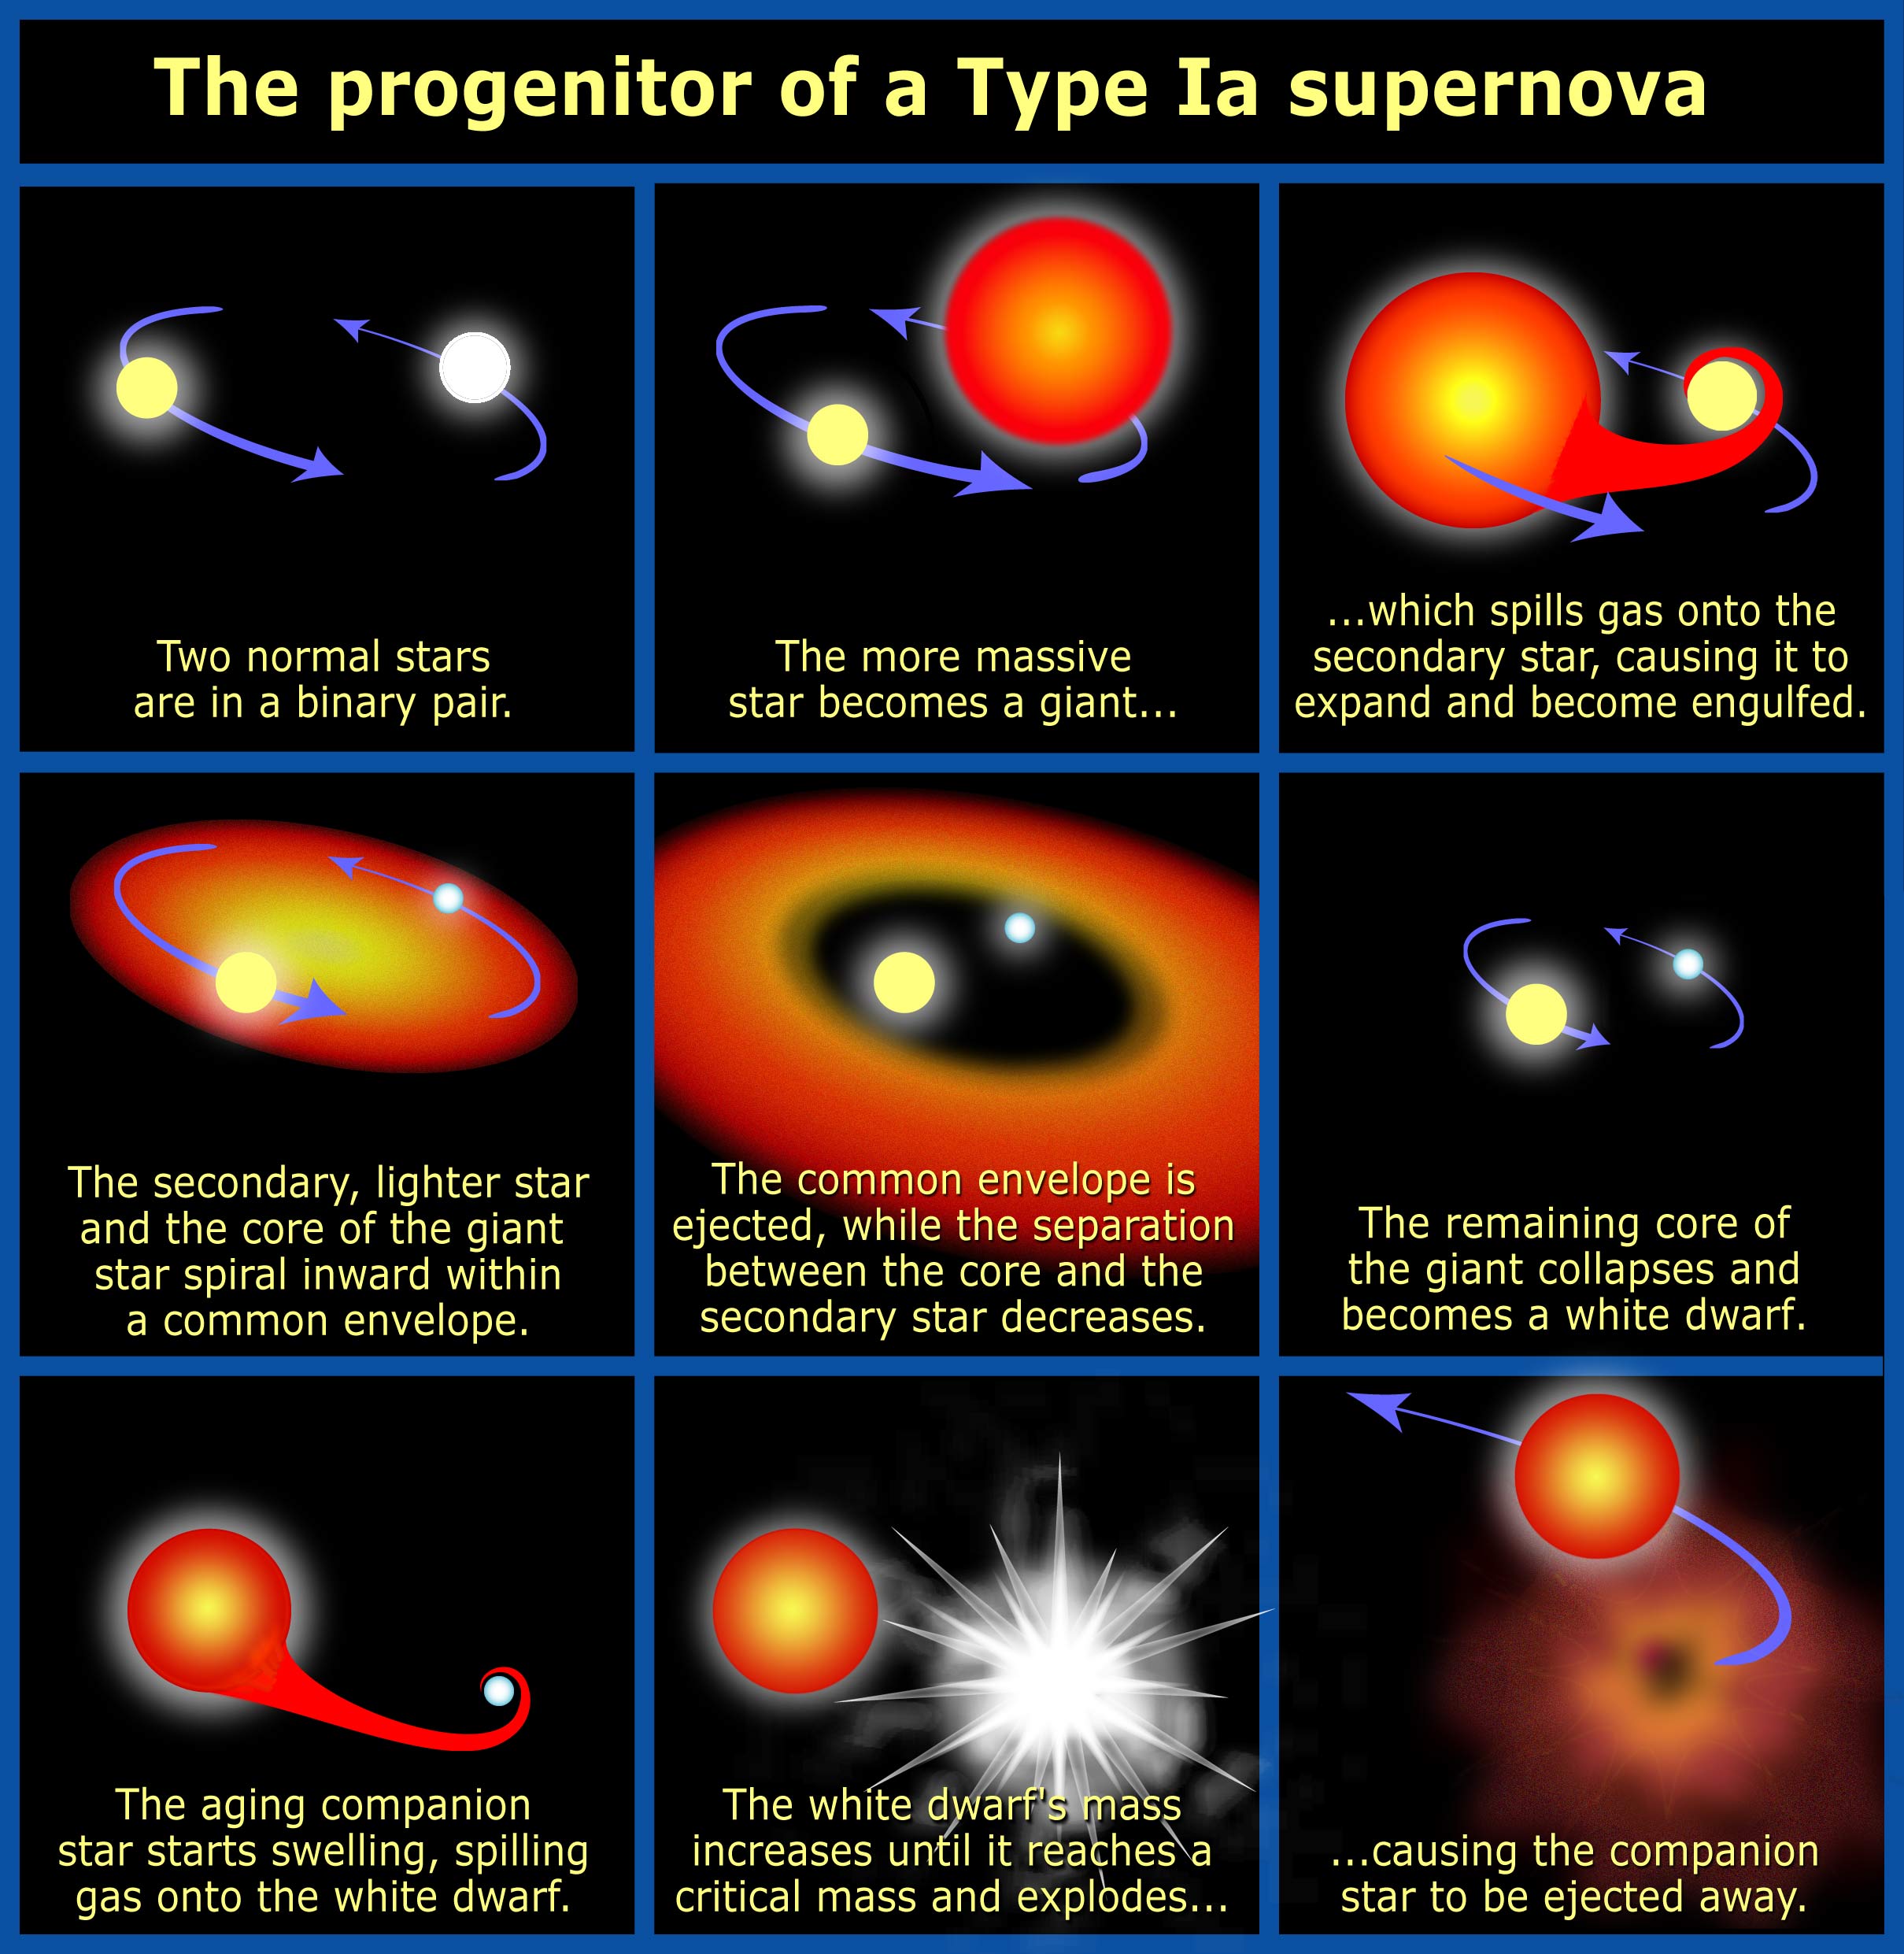

The Progenitor of a Type Ia Supernova

Credit: NASA, ESA and A. Feild (STScI)